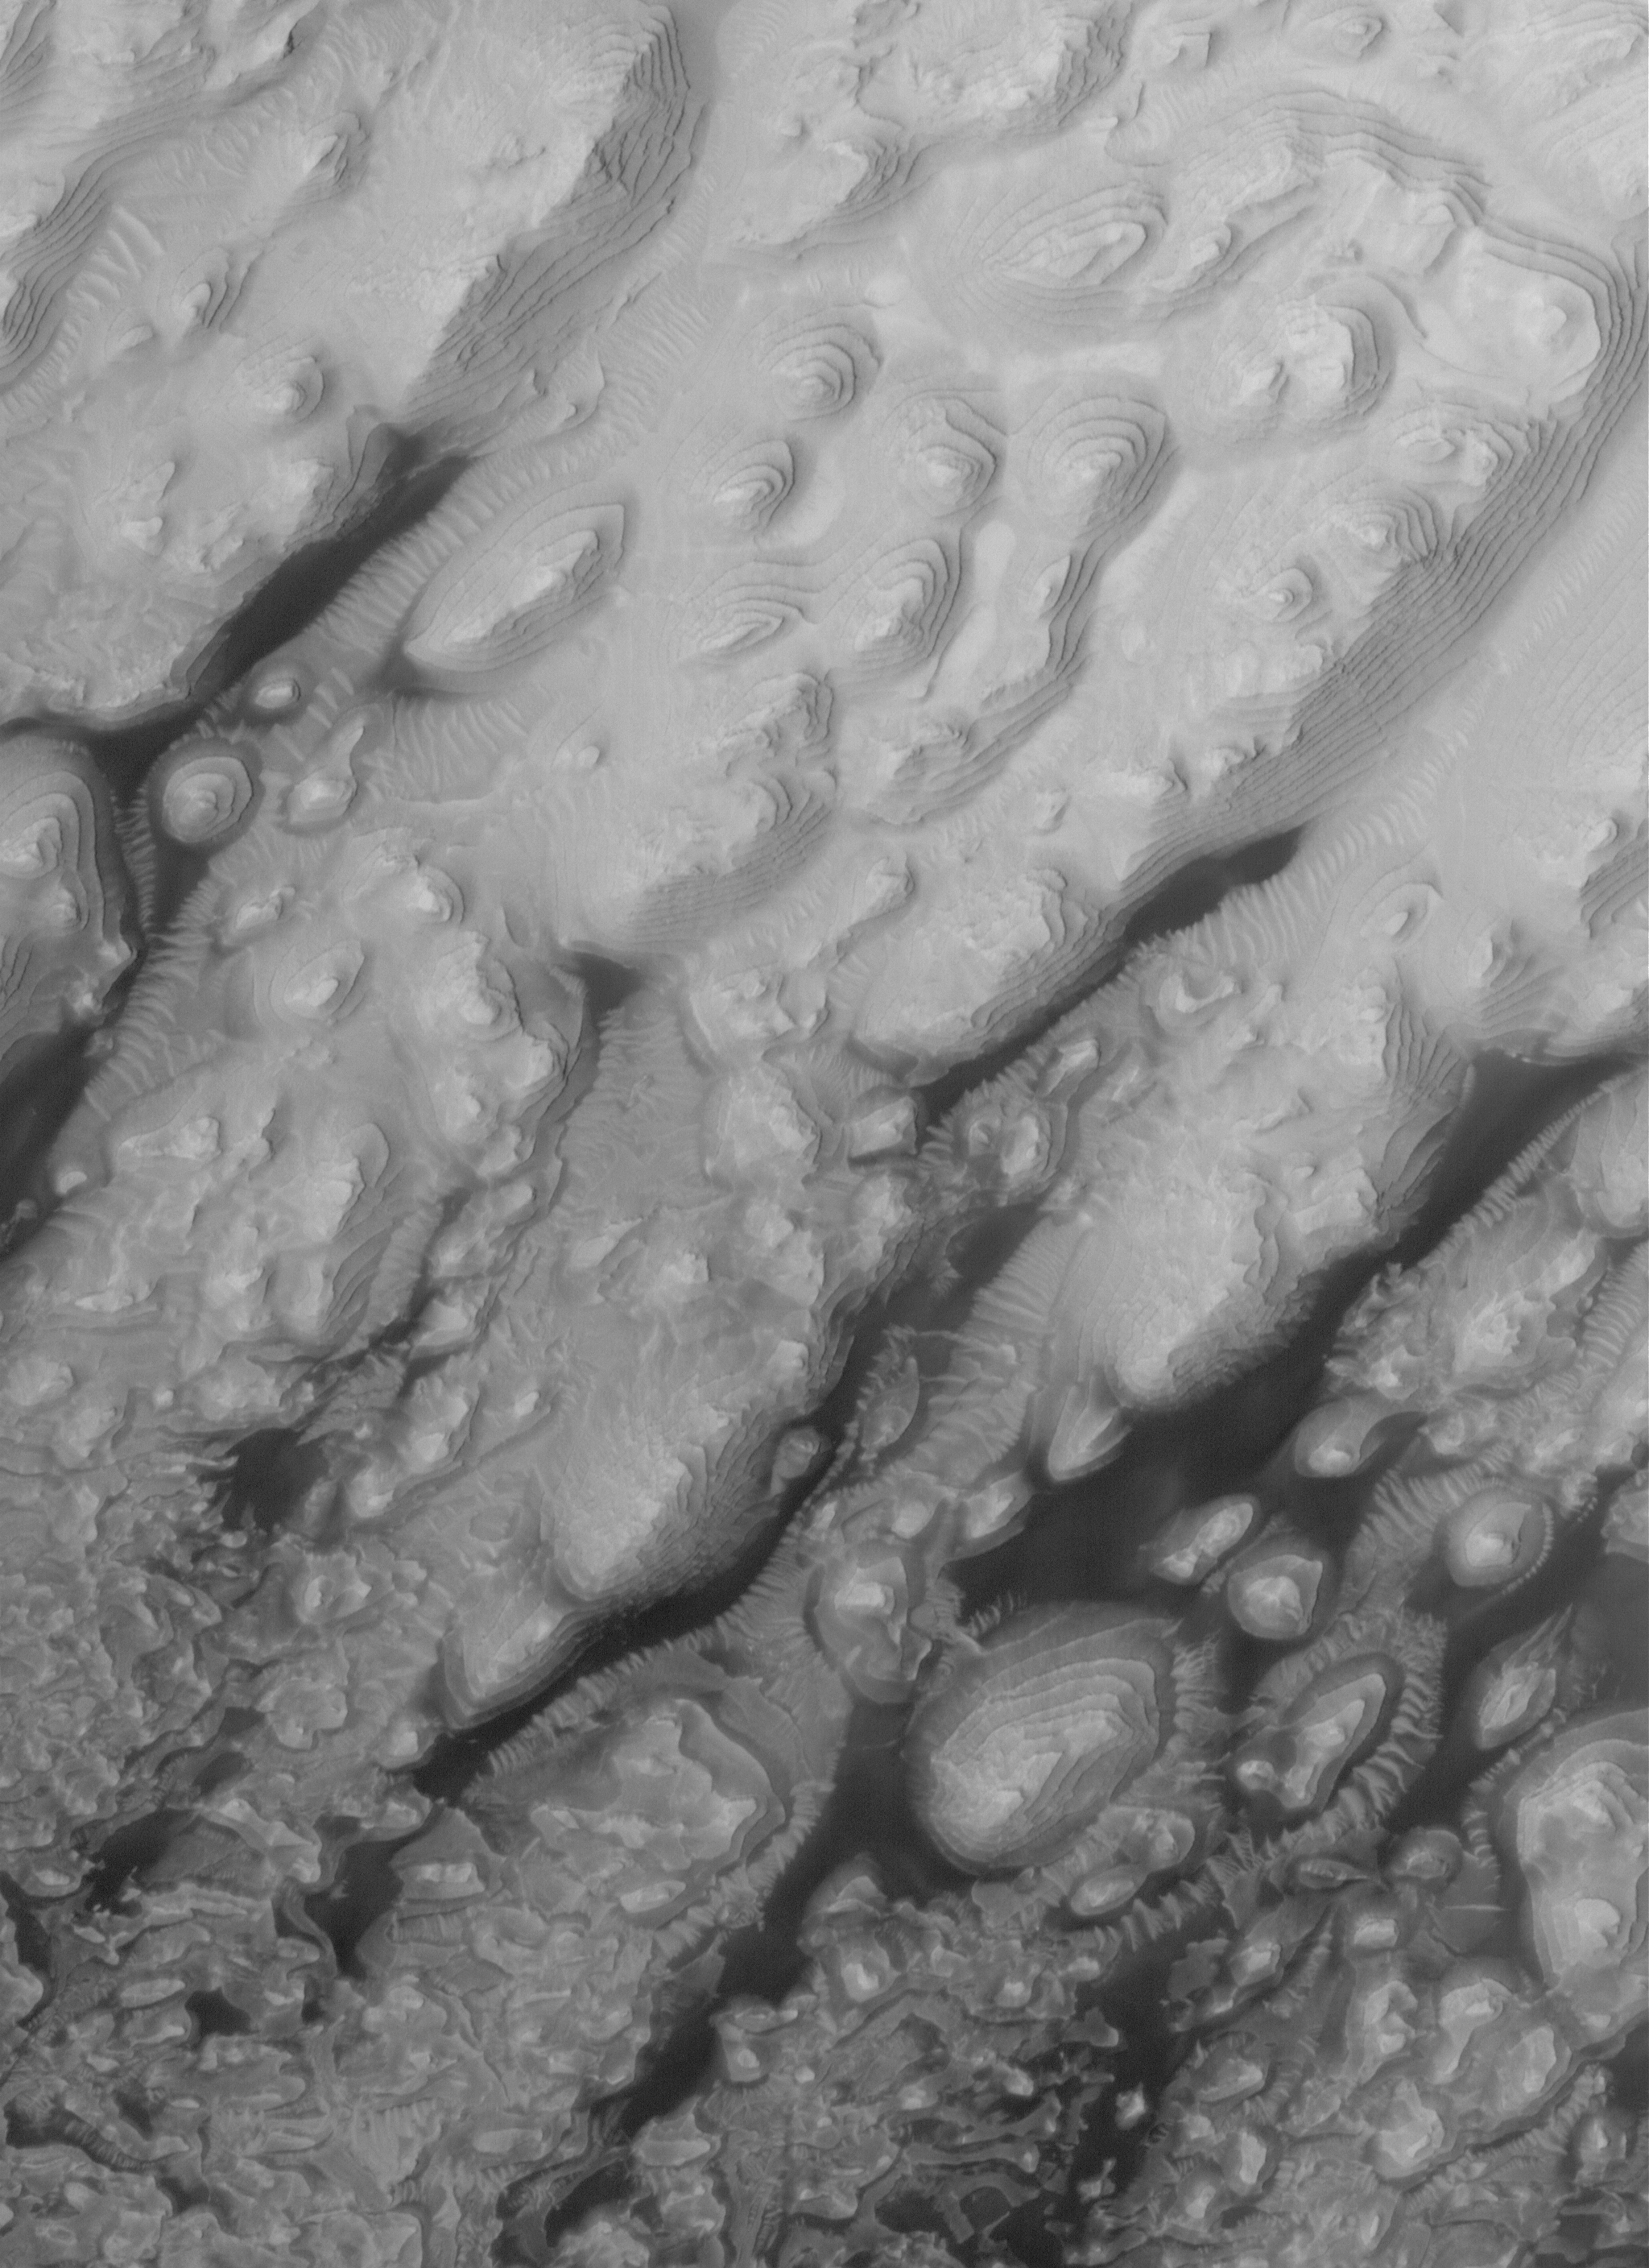

Stairways to ?

24 June 2006
This Mars Global Surveyor (MGS) Mars Orbiter Camera (MOC) image shows dust-mantled, layered remnants of sedimentary rock exposed by erosion on the floor of an unnamed crater located northeast of Crommelin Crater in Arabia Terra. Many of the low-lying areas separating the exposures are occupied by large, windblown ripples and, in some areas, by dark-toned, windblown sand.

Location near: 8.3°N, 7.2°W
Image width: ~3 km (~1.9 mi)
Illumination from: upper left
Season: Northern Spring

Credit: NASA/JPL/Malin Space Science Systems